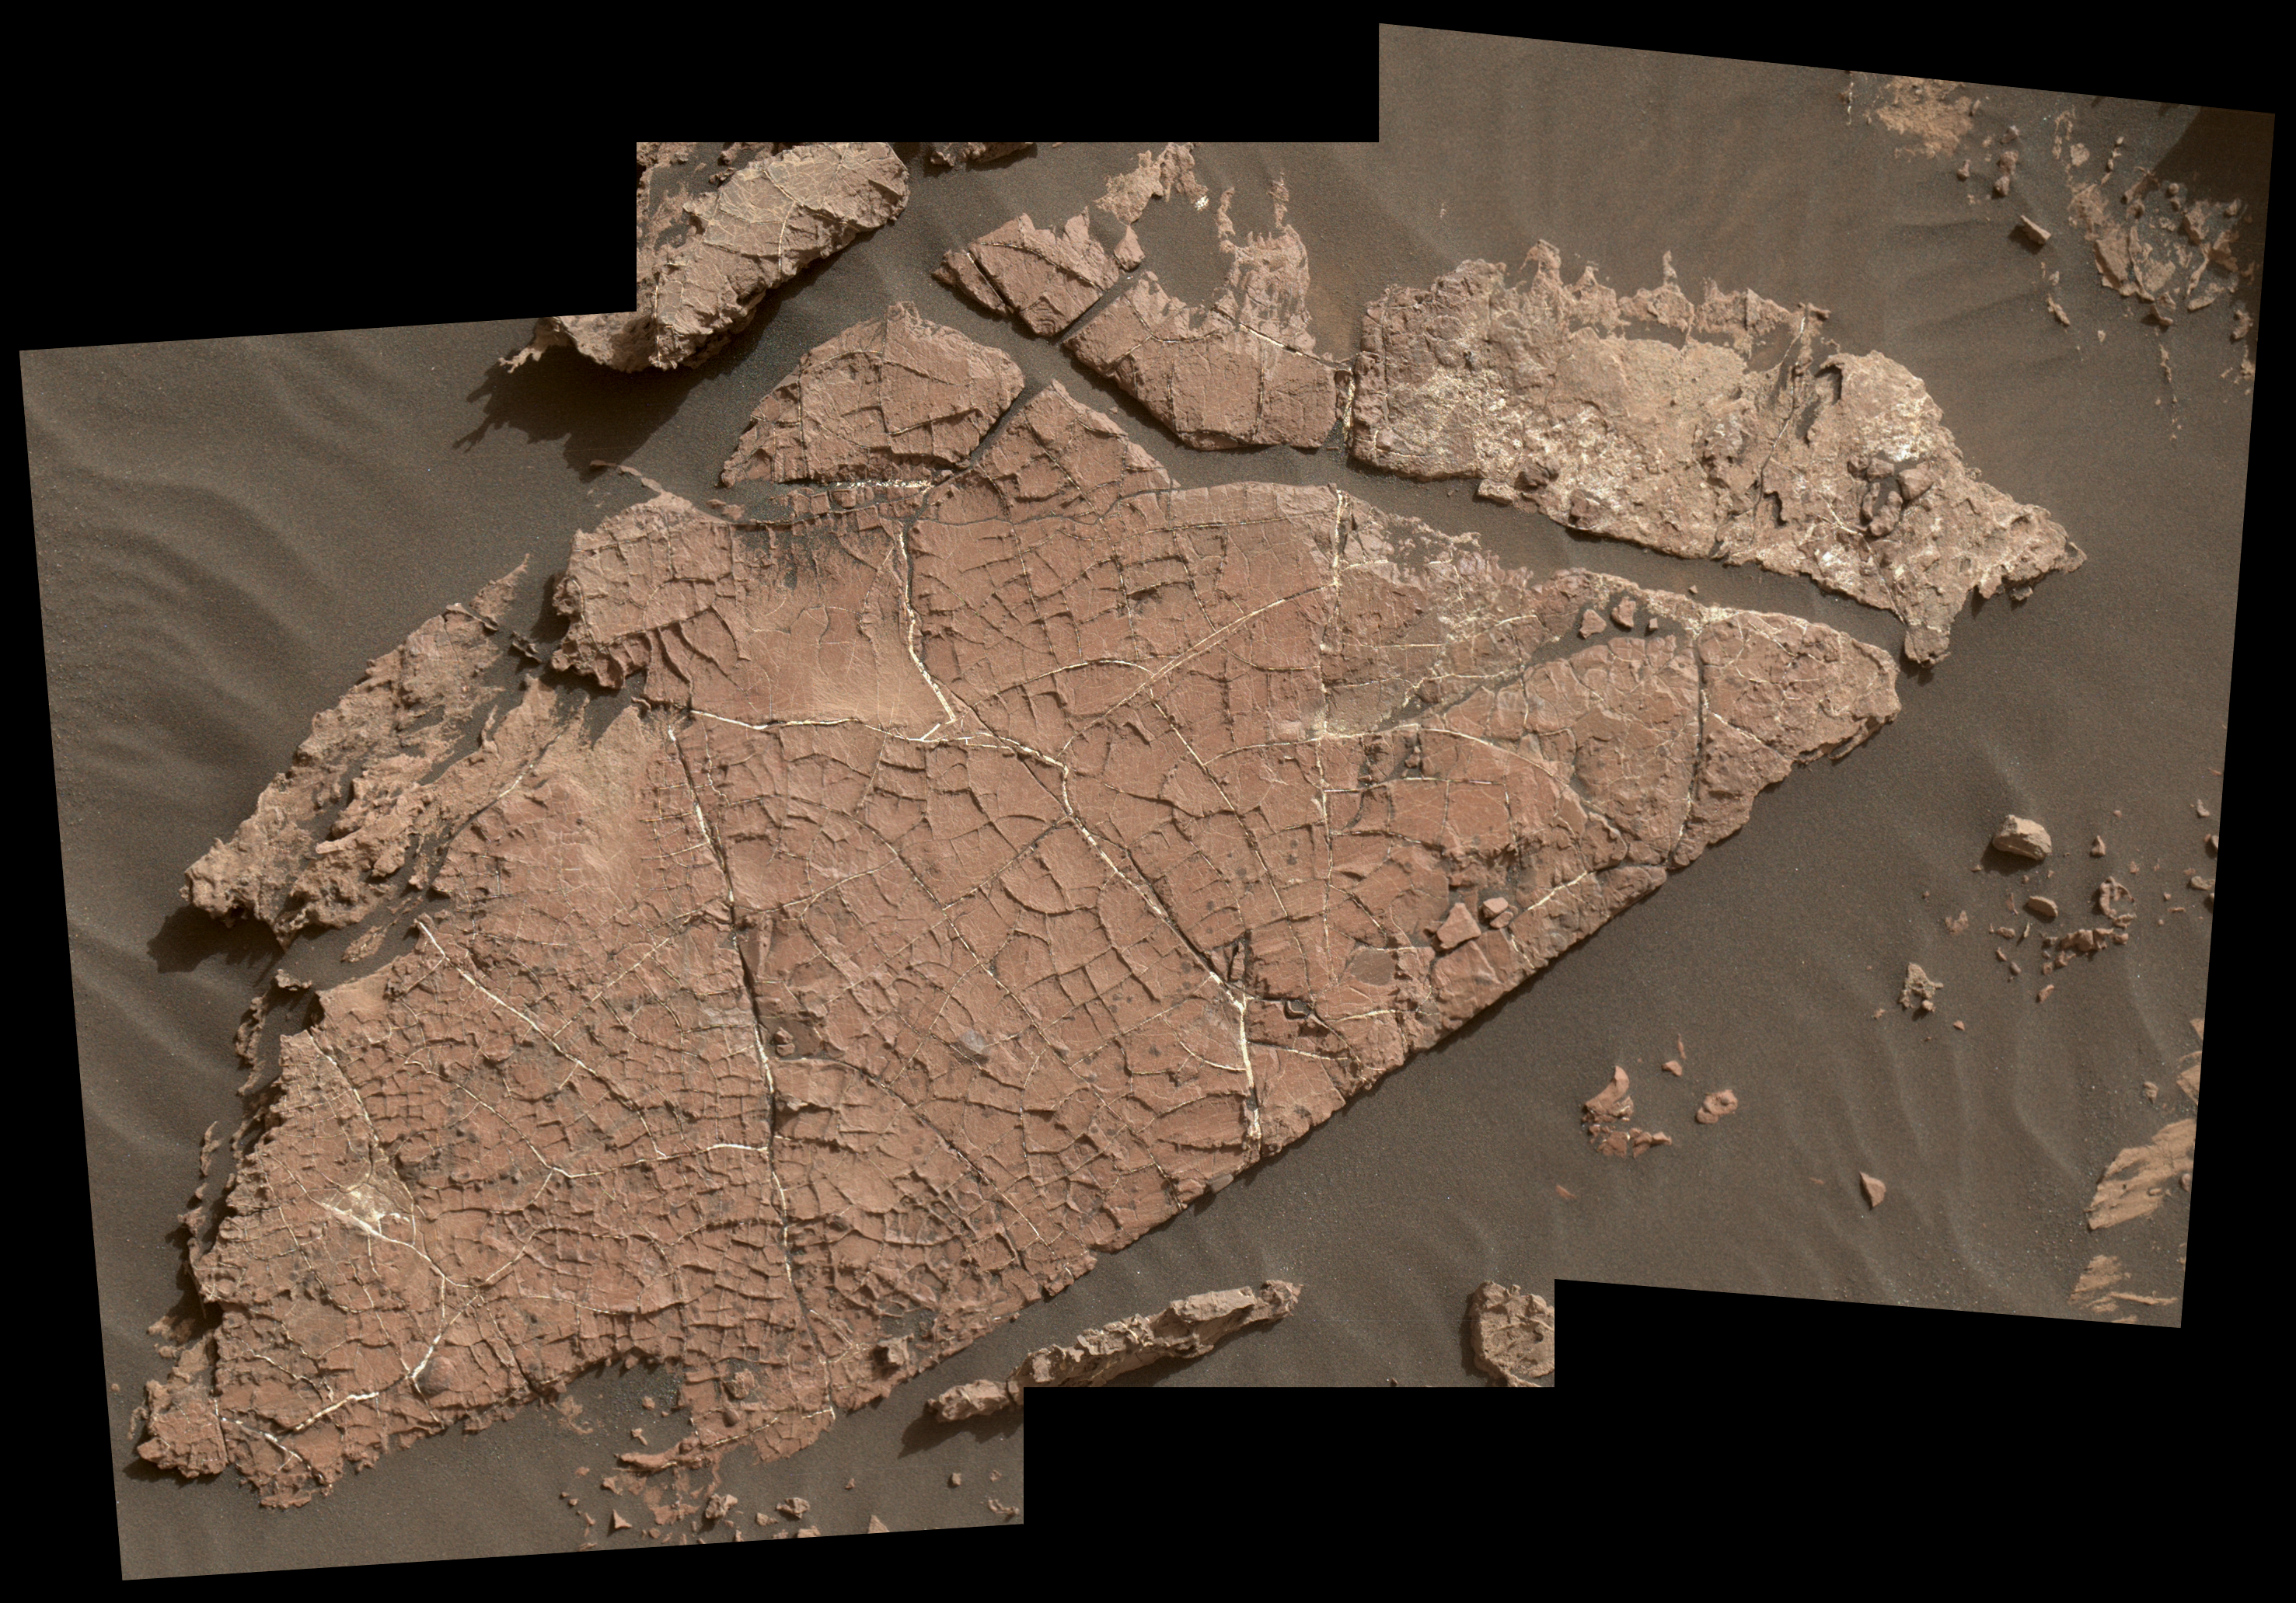

Possible Mud Cracks Preserved in Martian Rock

The network of cracks in this Martian rock slab called “Old Soaker” may have formed from the drying of a mud layer more than 3 billion years ago. The view spans about 4 feet (1.2 meters) left-to-right and combines three images taken by the Mars Hand Lens Imager (MAHLI) camera on the arm of NASA’s Curiosity Mars rover.

Mud cracks would be evidence of a time when dry intervals interrupted wetter periods that supported lakes in the area. Curiosity has found evidence of ancient lakes in older, lower-lying rock layers and also in younger mudstone that is above Old Soaker.

MAHLI was positioned about 3 feet (90 centimeters) above the surface when it took the component images on Dec. 31, 2016, during the 1,566th Martian day, or sol, of Curiosity’s work on Mars. This observation was planned as part of assessing a hypothesis that the target preserves evidence of drying mud. The location is within an exposure of Murray formation mudstone on lower Mount Sharp inside Gale Crater.

The slab bears a network of four- and five-sided polygons about half an inch to 1 inch (1 to 2 centimeters) across, which matches the pattern commonly formed when a thin layer of mud dries. Some edges of the polygons are ridges of material the same color as the surrounding rock. This could result from a three-step process after cracks form due to drying: Wind-blown sediments accumulate in the open cracks. Later, these sediments and the dried mud become rock under the pressure of multiple younger layers that accumulate on top of them. Most recently, after the overlying layers were eroded away by wind, the vein-filling material resists erosion better than the once-muddy material, so the pattern that began as cracks appears as ridges.

Note that some of the cracks contain material much brighter than the surrounding rock. These are mineral veins. Curiosity has found such bright veins of calcium sulfate in many rock layers the rover has investigated. These veins form from circulation of mineral-laden groundwater through underground cracks. Rover-team scientists suggest that a likely scenario for the history of Old Soaker is more than one generation of fracturing: mud cracks first, with sediment accumulating in them, then a later episode of underground fracturing and vein forming.

The target rock’s name comes from the name of an island off the coast of Maine. The names informally assigned by the rover team to features in the area of lower Mount Sharp that includes this slab are from a list of islands, hills and other sites in or near Maine’s Bar Harbor.

Malin Space Science Systems, San Diego, built and operates MAHLI. NASA’s Jet Propulsion Laboratory, a division of the Caltech in Pasadena, California, manages the Mars Science Laboratory Project for the NASA Science Mission Directorate, Washington, and built the project’s Curiosity rover.

Credit: NASA/JPL-Caltech/MSSS